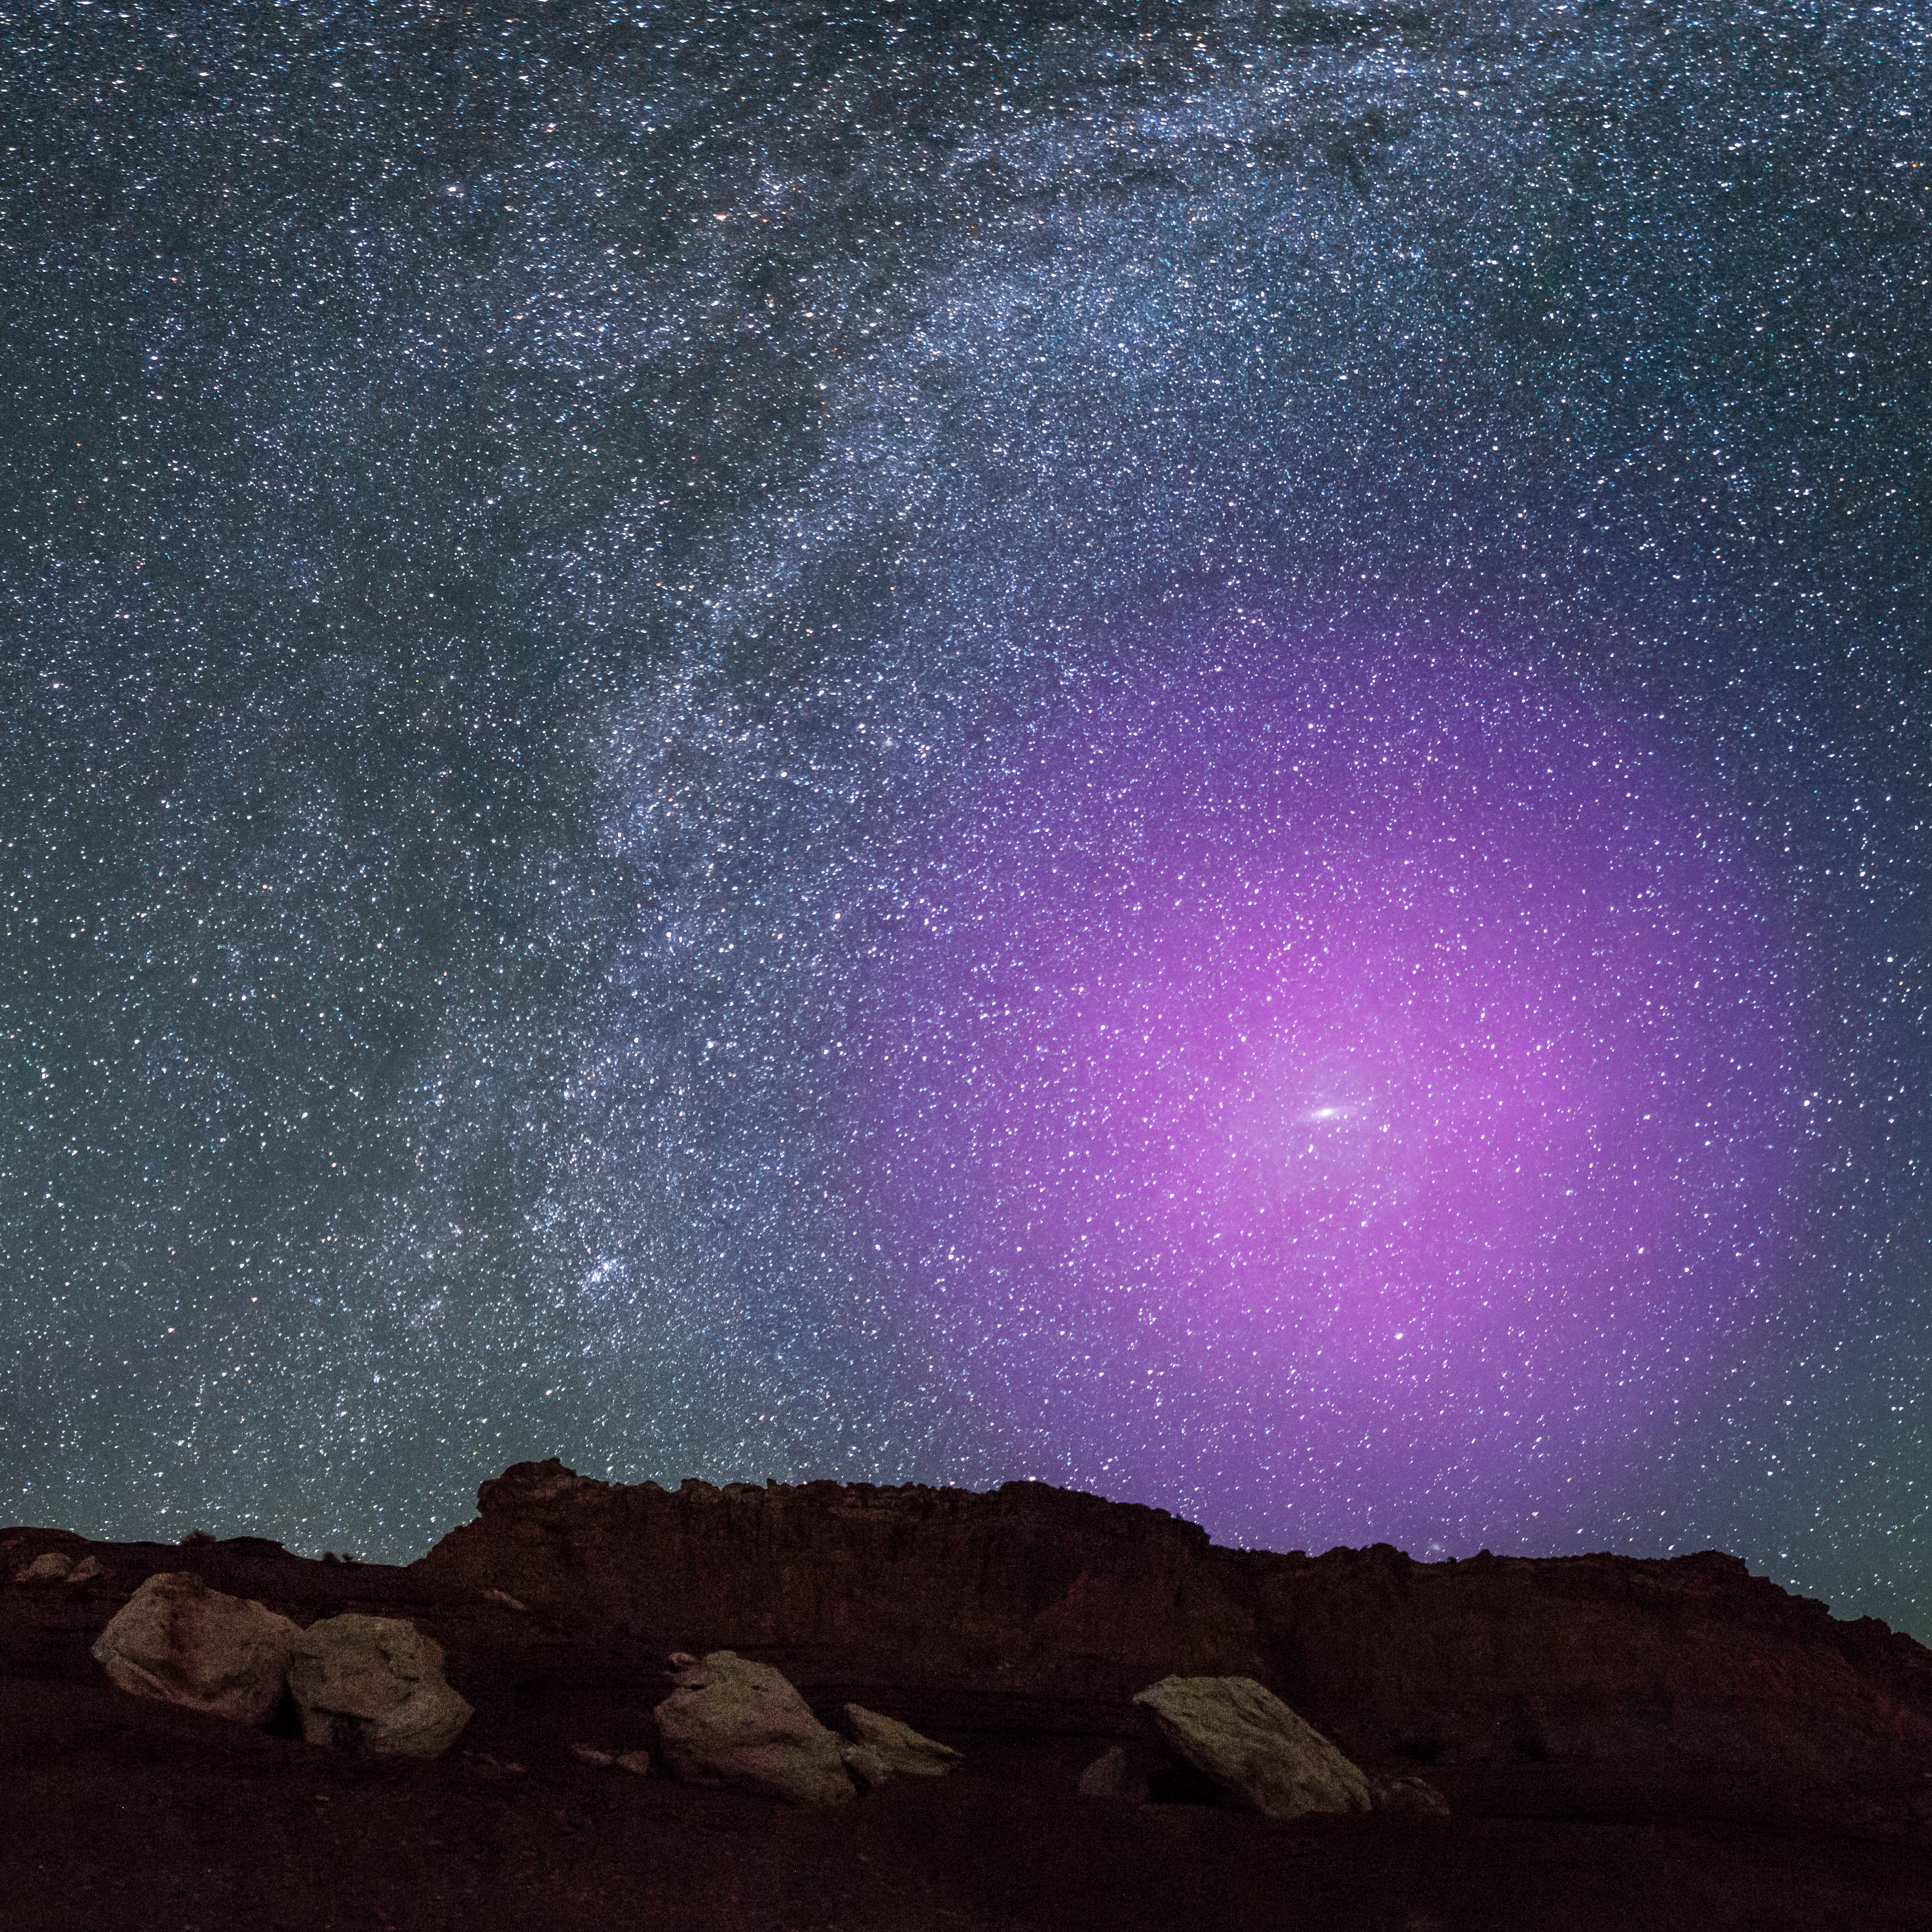

M31 Halo Illustration over Rocky Terrain

At a distance of 2.5 million light-years, the majestic spiral Andromeda galaxy it is so close to us that it appears as a cigar-shaped smudge of light high in the autumn sky. If its gaseous halo could be seen with the naked eye, it would be about three times the width of the Big Dipper—easily the biggest feature on the nighttime sky.

Credit: NASA, ESA, J. DePasquale and E. Wheatley (STScI) and Z. Levay